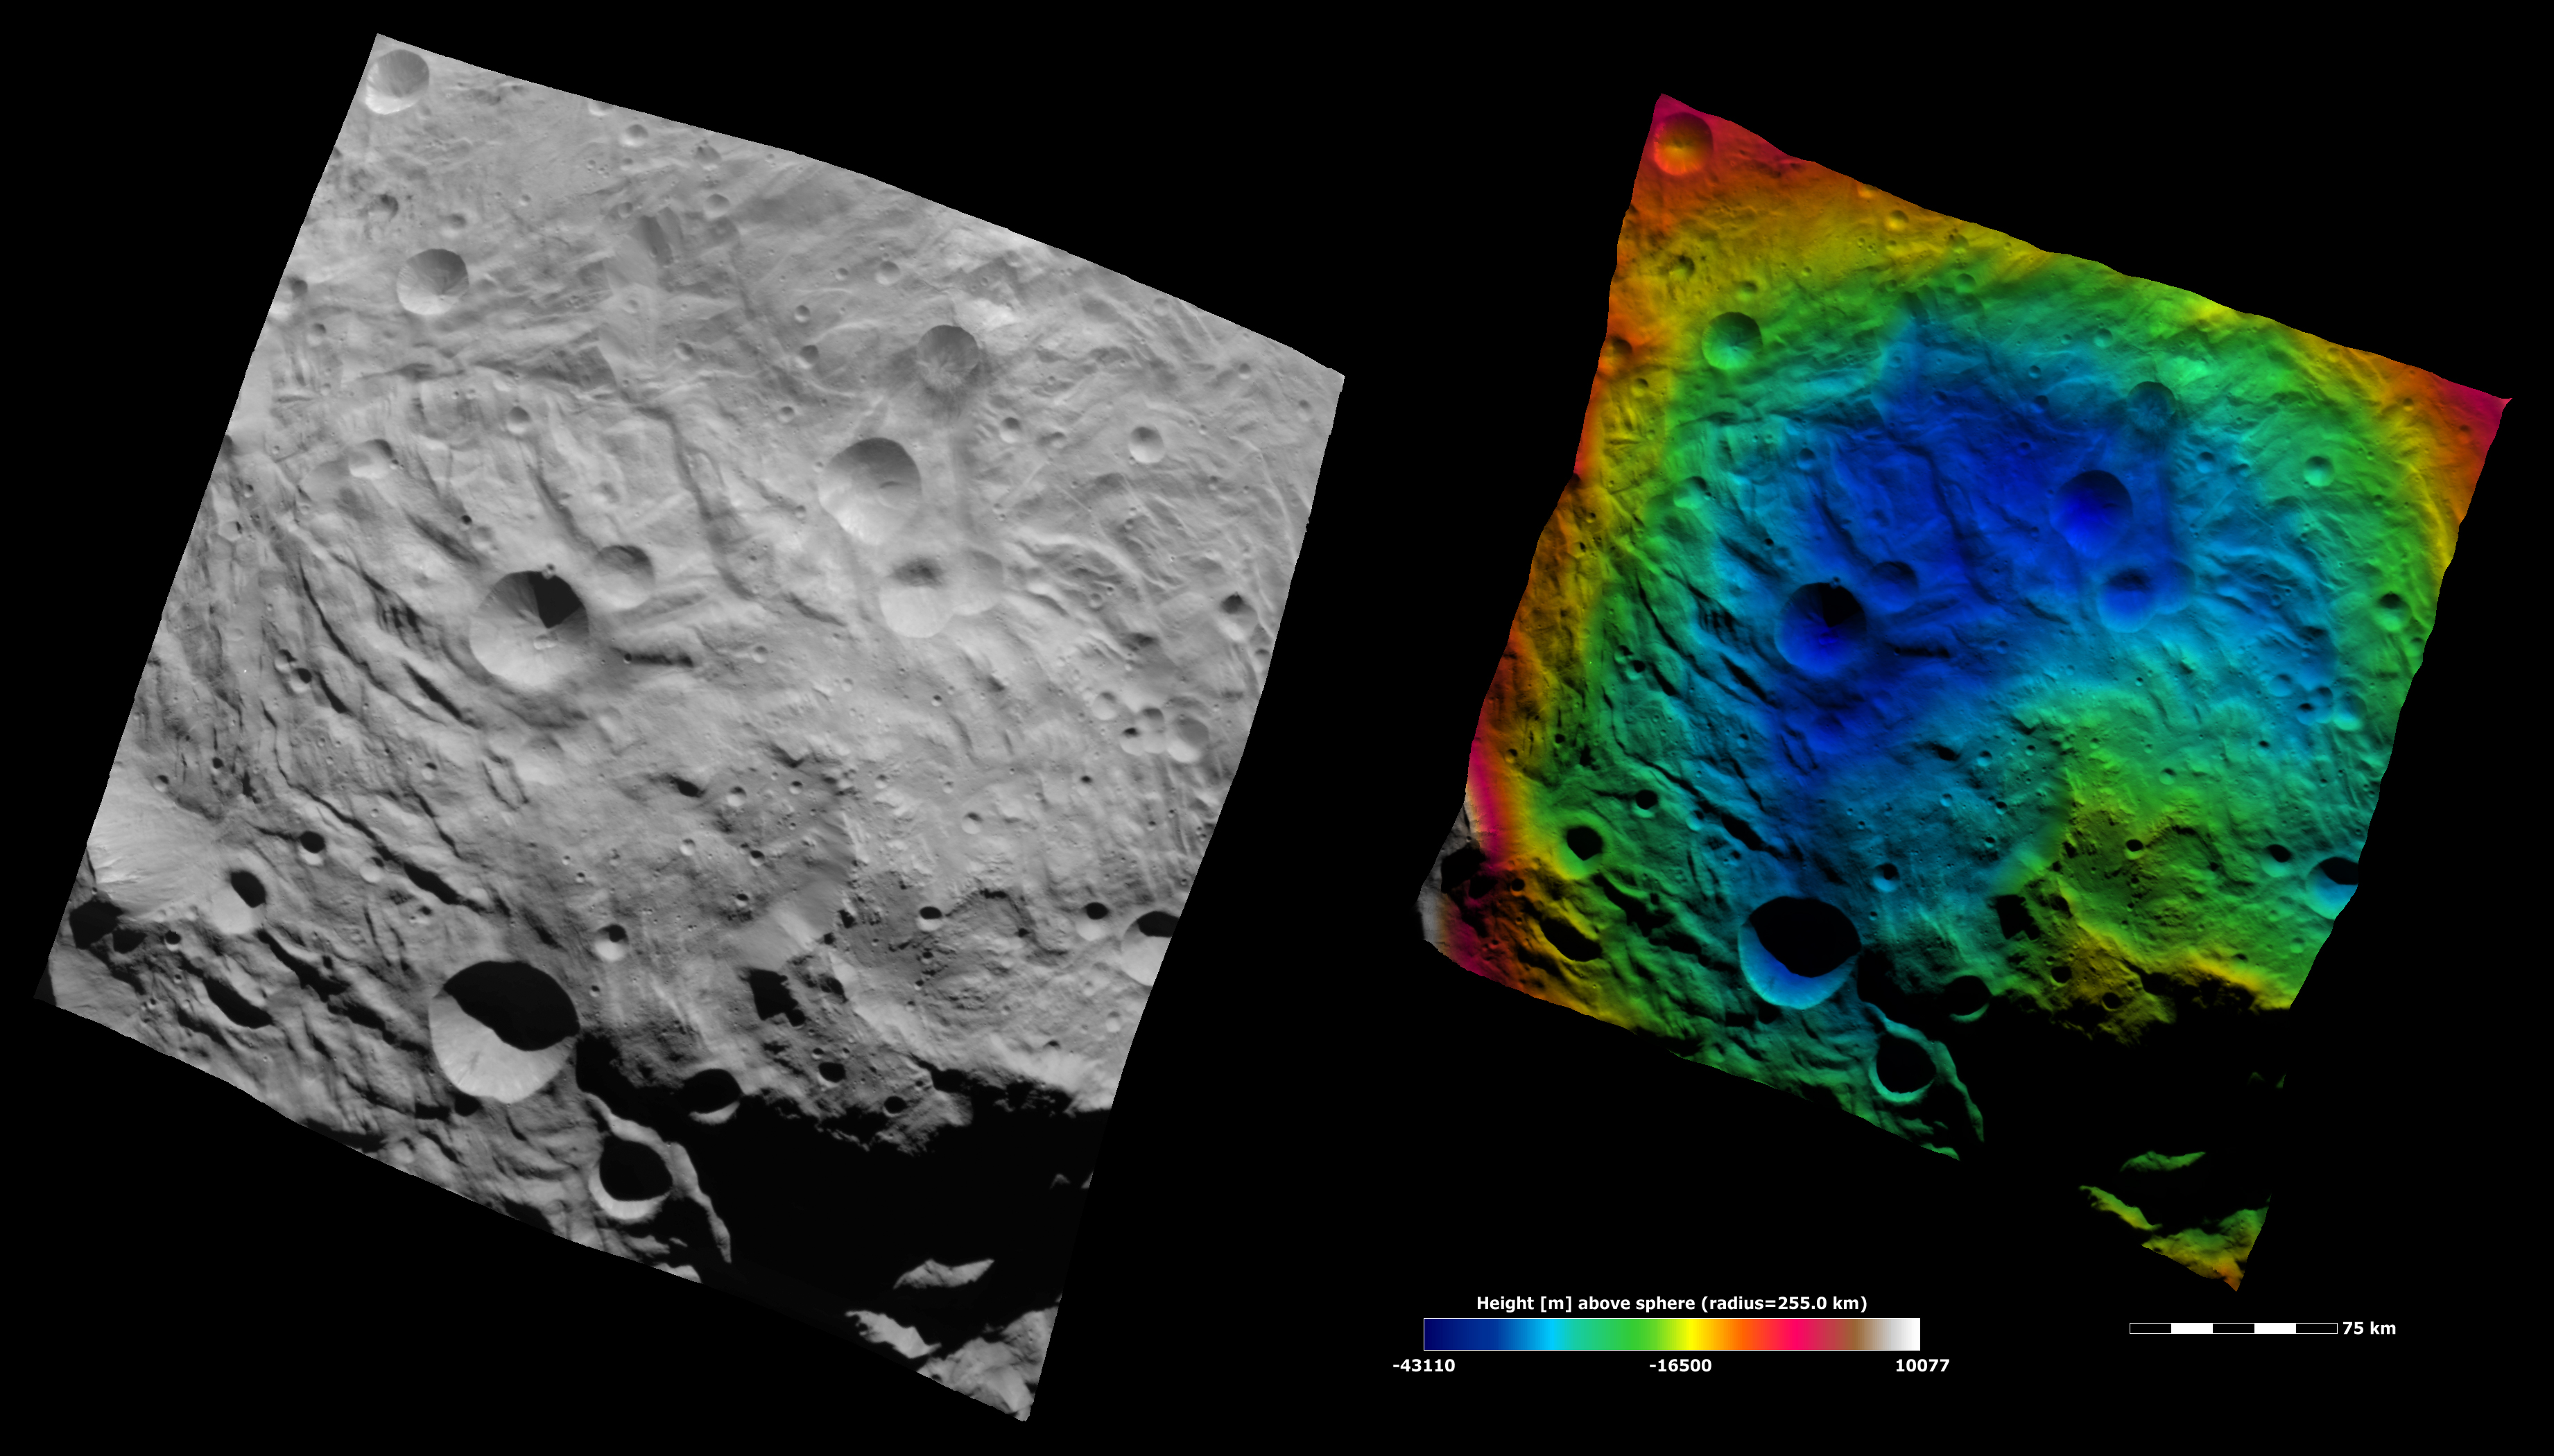

Topography of Vesta’s South Polar Region IV

These Dawn FC (framing camera) images show the central area of the south polar basin. They provide a view of the same region as yesterday’s Image of the Day but here the view is rotated by approximately 90°. These image show the mountain/central complex as a roughly circular feature in the right of the image and there are grooves, scarps and hummocky (e.g. wavy/undulating) terrane around and on this feature. The left image is an albedo image, which is taken directly through the clear filter of the FC. Such an image shows the albedo (e.g. brightness/darkness) of the surface. The right image uses the same albedo image as its base but then a color-coded height representation of the topography is overlain onto it. The various colors correspond to the height of the area that they color. For example, red in the left and top of the right image is the highest area and the blue areas in the center of the image are the lowest. This color-coding greatly enhances the topography contrast between the mountain/ central complex (colored yellow and green) and the depression surrounding it (colored blue). The topography is calculated from a set of images that were observed from different viewing directions, these are called stereo images.

NASA’s Dawn spacecraft obtained the albedo image with its framing camera on August 11th 2011. This image was taken through the camera’s clear filter. The distance to the surface of Vesta is 2740 km the image has a resolution of about 250 meters per pixel. The images are projected using a lambert-azimuthal map projection.

The Dawn mission to Vesta and Ceres is managed by NASA’s Jet Propulsion Laboratory, a division of the California Institute of Technology in Pasadena, for NASA’s Science Mission Directorate, Washington D.C. UCLA is responsible for overall Dawn mission science. Dawn’s VIR was provided by ASI, the Italian Space Agency and is managed by INAF, Italy’s National Institute for Astrophysics, in collaboration with Selex Galileo, where it was built.

Credit: NASA/JPL-Caltech/UCLA/MPS/DLR/IDA